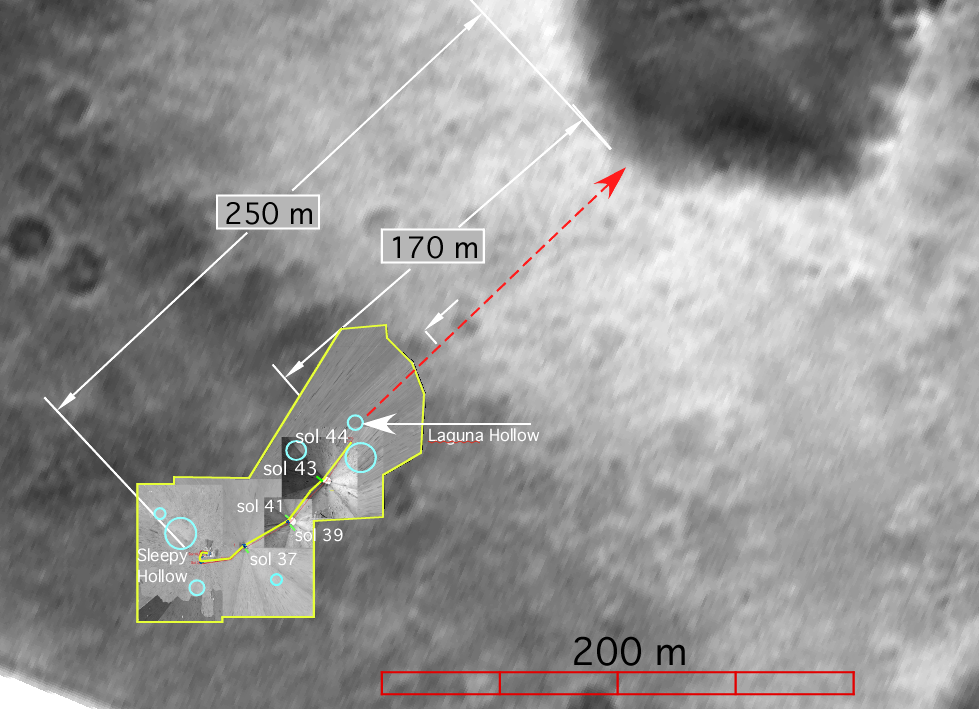

Spirit’s Path to Bonneville

Scientists created this overlay map by laying navigation and panoramic camera images taken from the surface of Mars on top of one of Spirit’s descent images taken as the spacecraft descended to the martian surface. The map was created to help track the path that Spirit has traveled through sol 44 and to put into perspective the distance left to travel before reaching the edge of the large crater nicknamed “Bonneville.”

The area boxed in yellow contains the ground images that have been matched to and layered on top of the descent image. The yellow line shows the path that Spirit has traveled and the red dashed line shows the intended path for future sols. The blue circles highlight hollowed areas on the surface, such as Sleepy Hollow, near the lander, and Laguna Hollow, the sol 45 drive destination. Scientists use these hollowed areas – which can be seen in both the ground images and the descent image – to correctly match up the overlay.

Field geologists on Earth create maps like this to assist them in tracking their observations.

Credit: NASA/JPL/Cornell